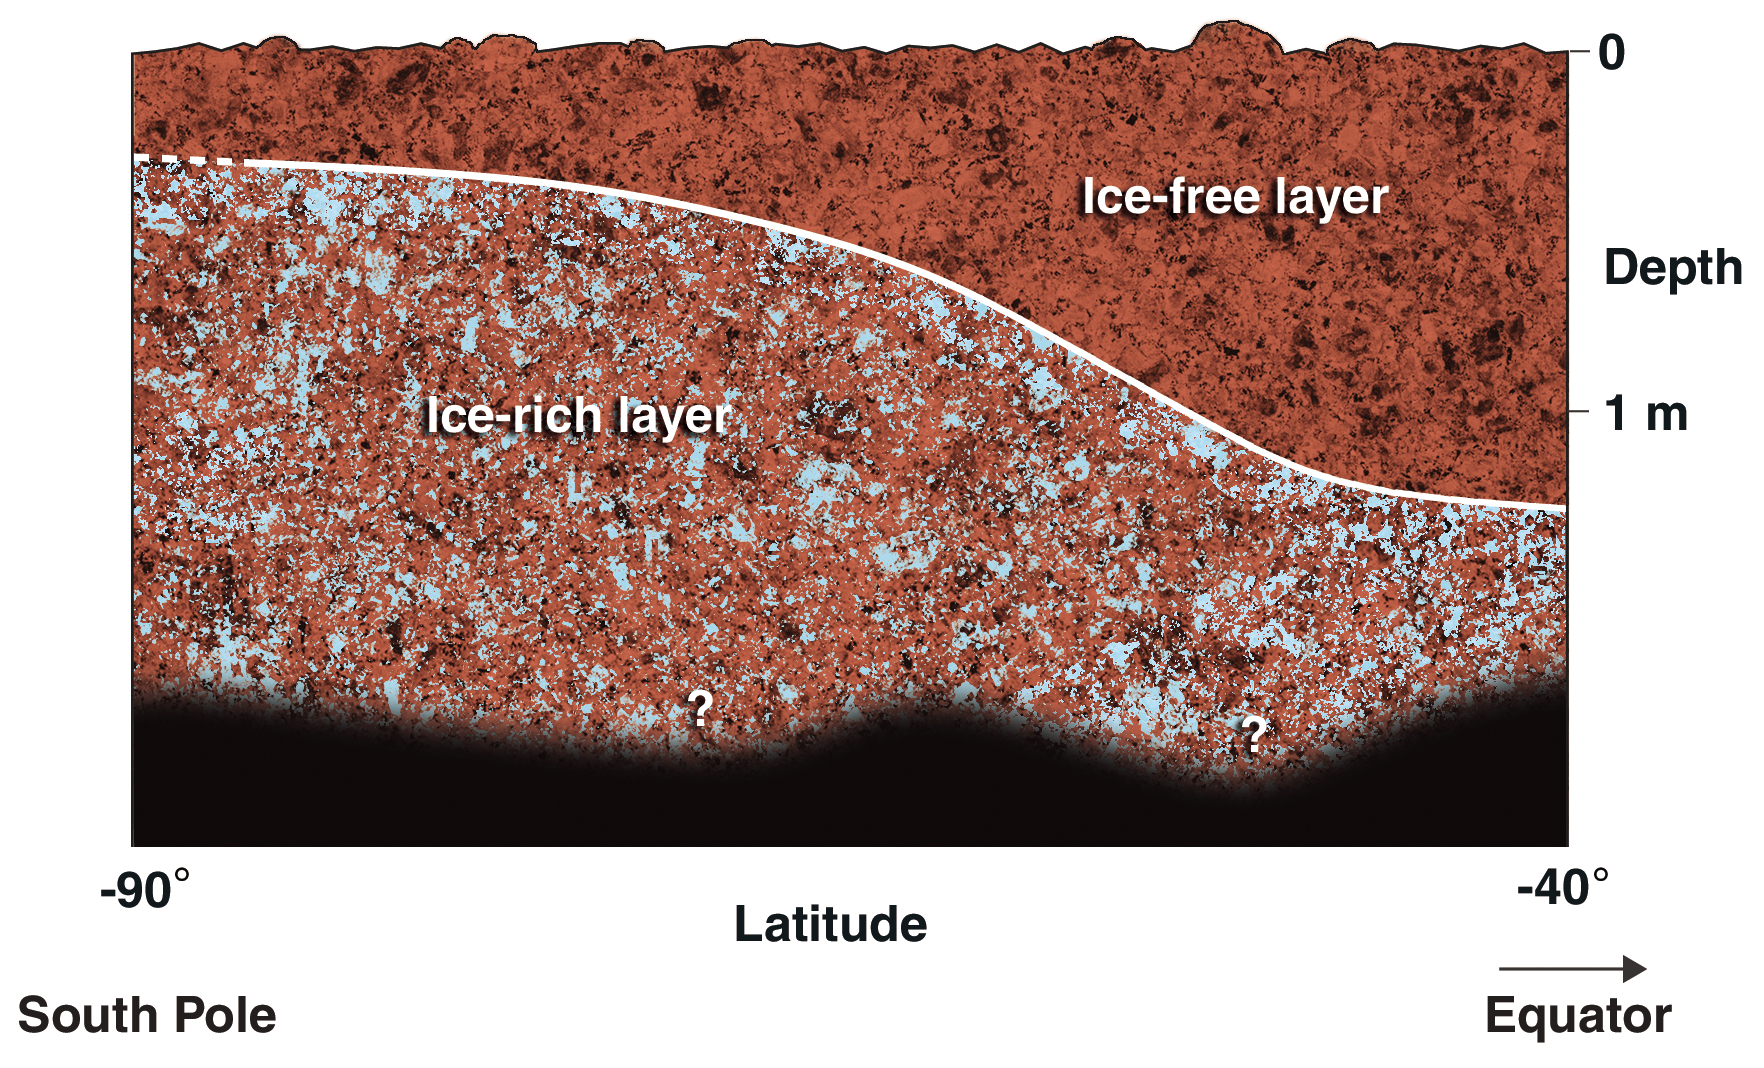

Cross-Section of Icy Soil

This diagram shows a possible configuration of ice-rich and dry soil in the upper meter (three feet) of Mars. The ice-rich soil was detected by the gamma ray spectrometer suite of instruments aboard NASA’s 2001 Mars Odyssey spacecraft. Measurements indicate that the uppermost soil contains very little ice, while an ice-rich zone below contains 20 to 50 percent ice by mass. The depth of the ice-rich layer becomes shallower toward the south pole, as shown on the left of the diagram. The instruments detect the signature of hydrogen, indicating water ice, to a depth of about one meter (three feet). It is not known whether or how deep the ice-rich zone continues below that depth.

NASA’s Jet Propulsion Laboratory manages the 2001 Mars Odyssey mission for NASA’s Office of Space Science, Washington, D.C. Investigators at Arizona State University in Tempe, the University of Arizona in Tucson, and NASA’s Johnson Space Center, Houston, operate the science instruments. The gamma-ray spectrometer was provided by the University of Arizona in collaboration with the Russian Aviation and Space Agency, which provided the high-energy neutron detector, and the Los Alamos National Laboratories, New Mexico, which provided the neutron spectrometer. Lockheed Martin Astronautics, Denver, is the prime contractor for the project, and developed and built the orbiter. Mission operations are conducted jointly from Lockheed Martin and from JPL, a division of the California Institute of Technology in Pasadena.

Credit: NASA/JPL/University of Arizona/Los Alamos National Laboratories